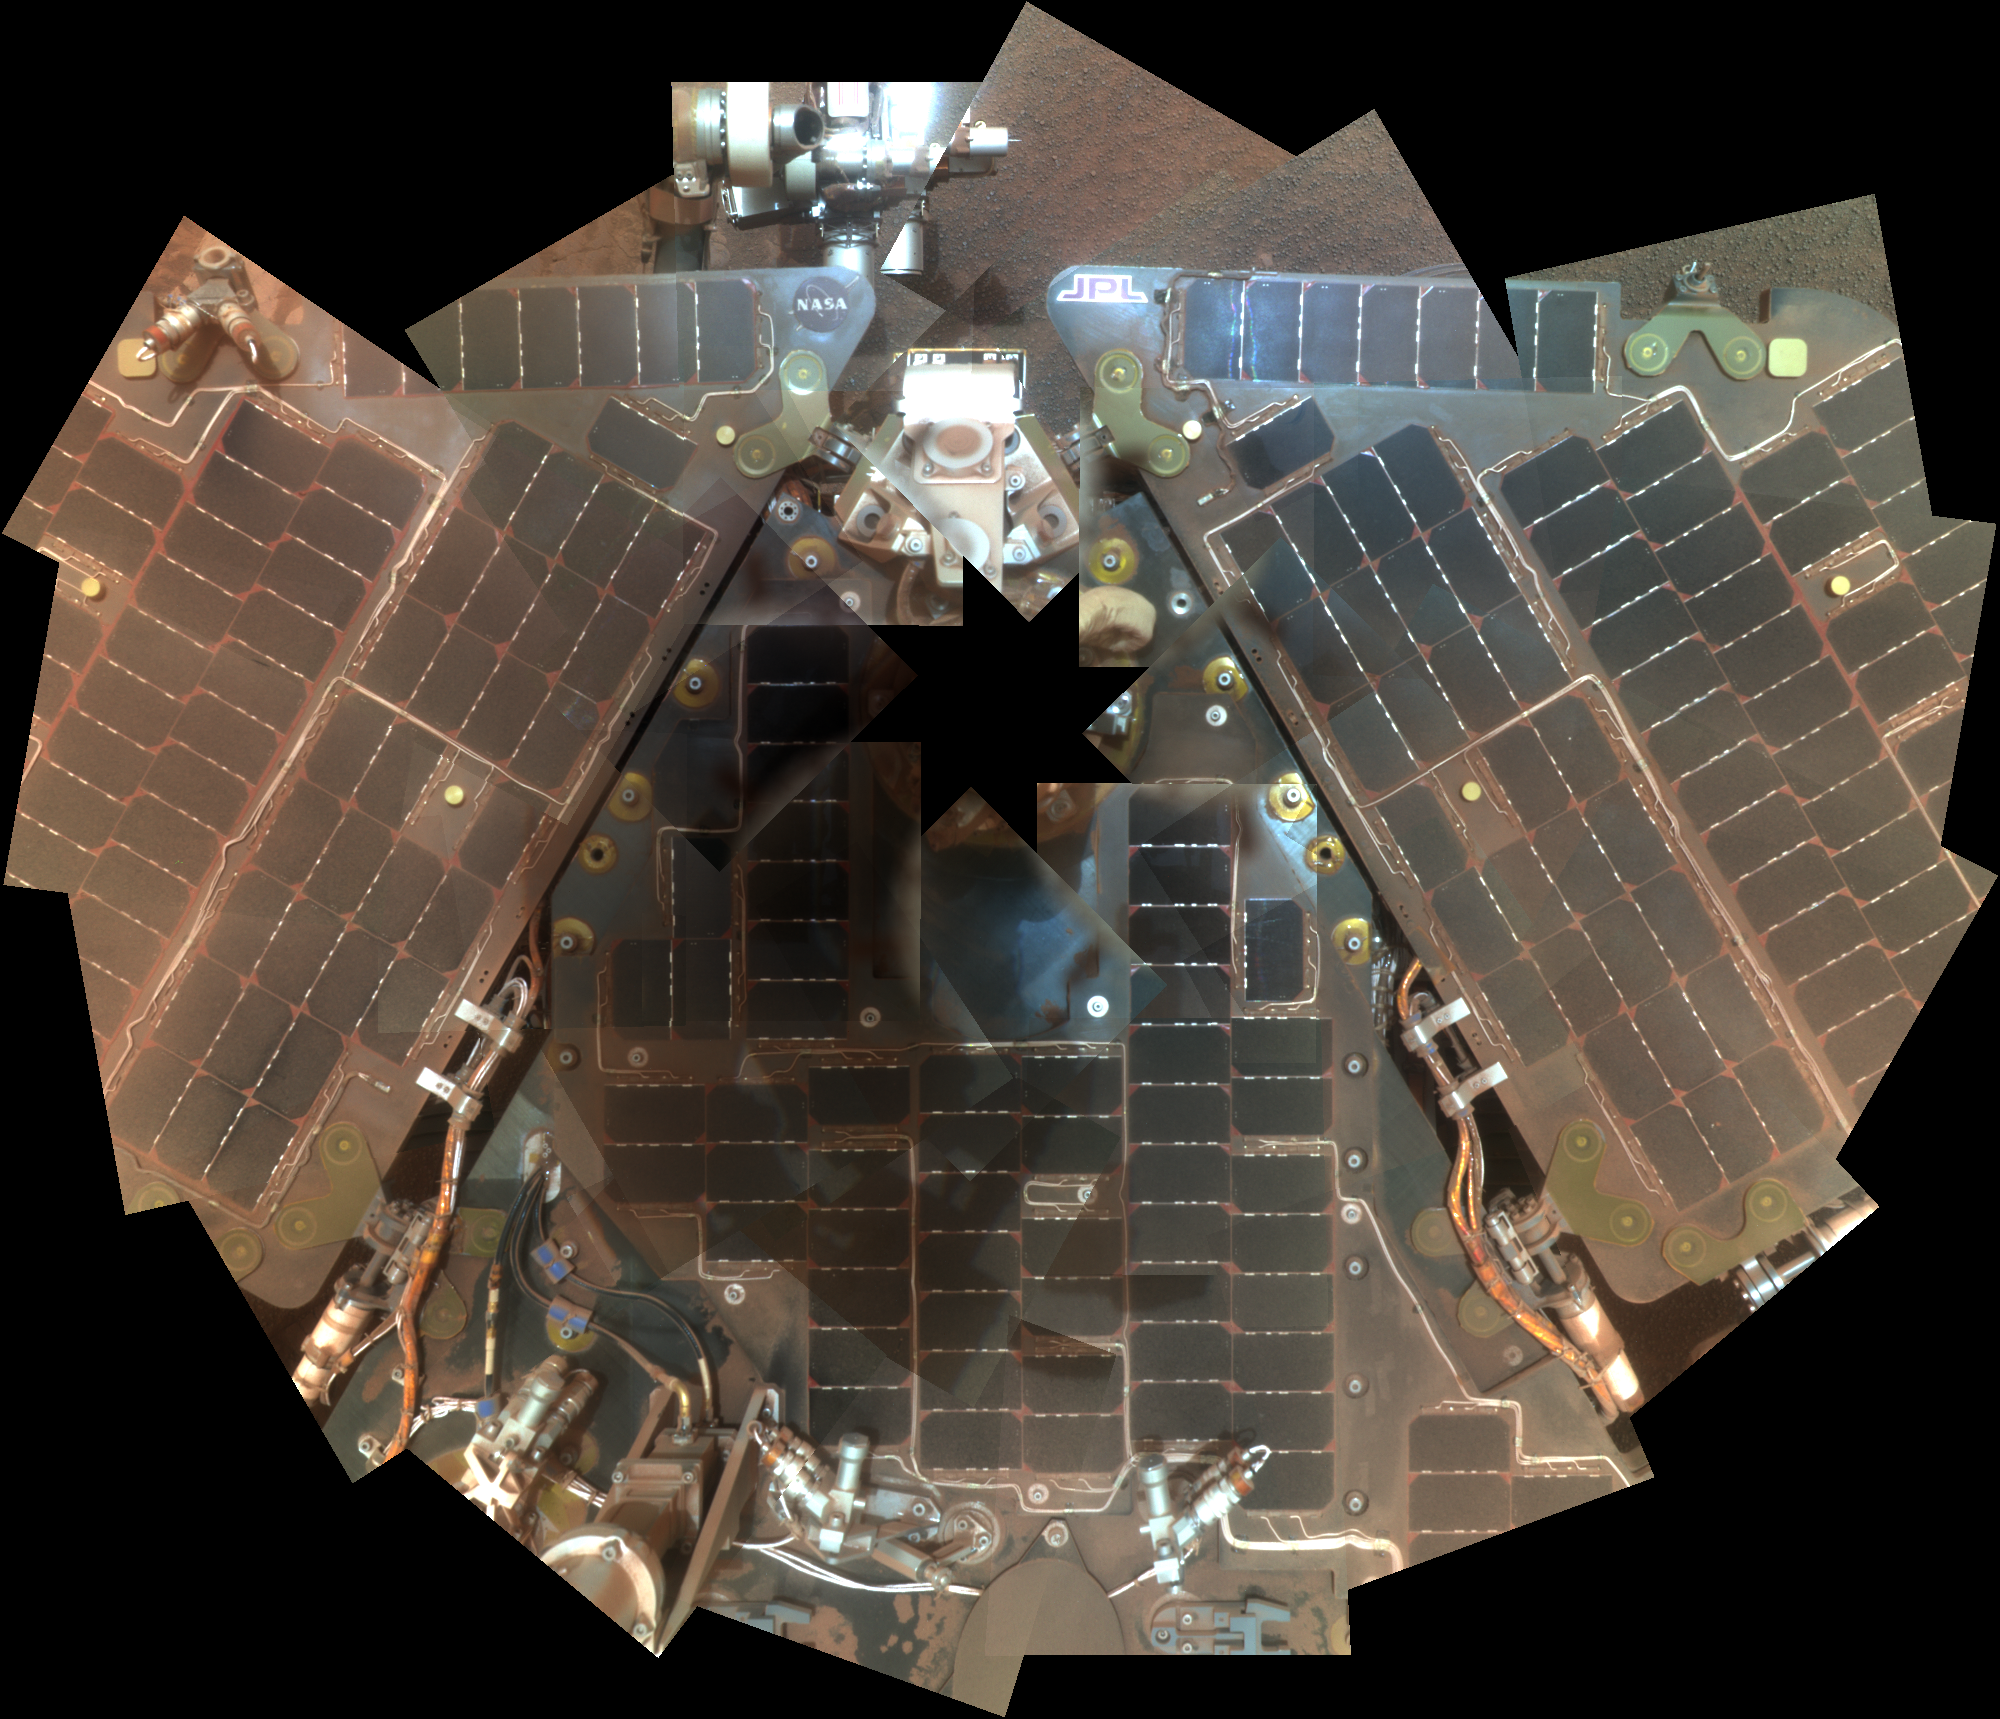

Opportunity Rover Self-Portrait From 2007

NASA’s Mars Exploration Rover Opportunity used its panoramic camera (Pancam) during the mission’s sols 1282 and 1284 (Sept. 2 and Sept. 4, 2007) to take the images combined into this mosaic view of the rover. The downward-looking view omits the mast on which the camera is mounted.

Opportunity had endured a Martian dust storm and the rover team wanted to assess the dustiness of the solar panels. Because rover power was limited following the storm, fewer images were acquired for this mosaic than would be used in a standard deck panorama.

The portrait combines exposures taken through Pancam filters centered on wavelengths of 601 nanometers, 535 nanometers and 482 nanometers. It is presented in approximate true color, the camera team’s best estimate of what the scene would look like if humans were there and able to see it with their own eyes.

Credit: NASA/JPL-Caltech/Cornell